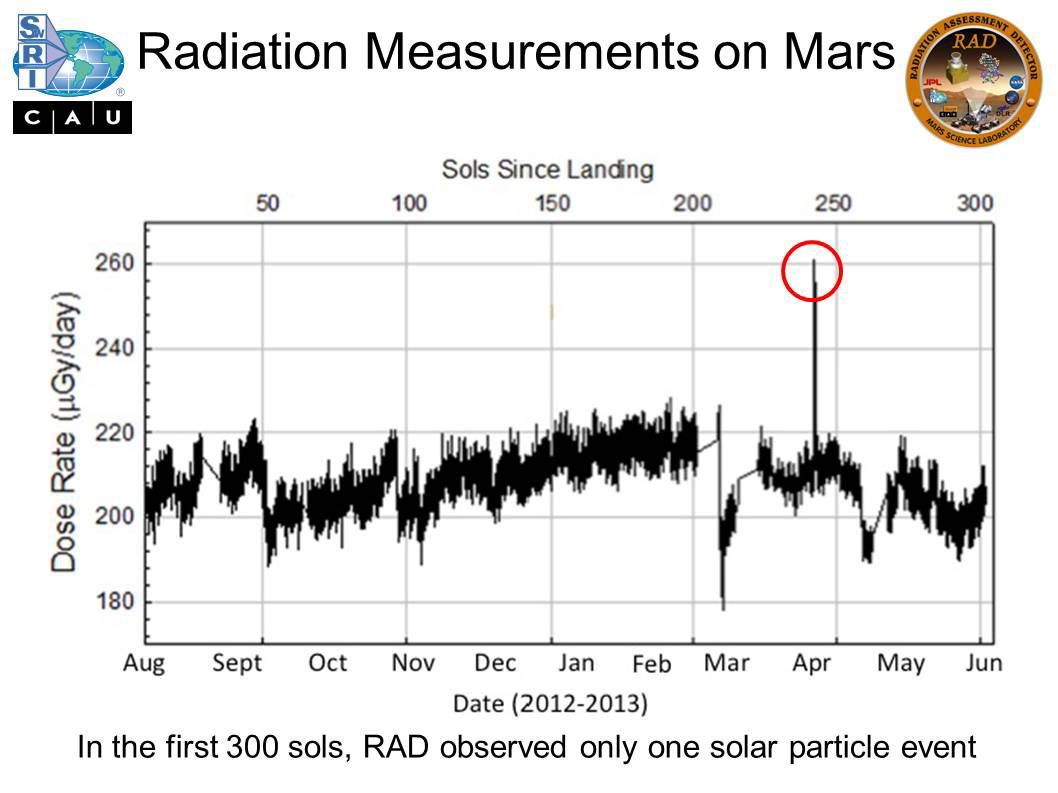

Radiation Measurements on Mars

The Radiation Assessment Detector (RAD) instrument on NASA’s Curiosity Mars rover monitors the natural radiation environment at the surface of Mars. It can see the radiation from two sources, galactic cosmic rays and solar energetic particles. This graph plots measurements made during the rover’s first 10 months on Mars. The vertical axis is in micrograys per day. Micrograys are unit of measurement for absorbed radiation dose. The horizontal axis is time, labelled on the bottom as months from August 2012 to June 2013 and on the top as the number of sols (Martian days) since landing.

The observations have been almost entirely due to galactic cosmic rays, which contribute a slowly varying dose rate of about 210 micrograys per day. Variations are due to day-to-night differences in the shielding provided by the atmosphere. Sudden drops in the radiation, so-called Forbush decreases, such as seen on sols 50, 97, 208 and 259, result from extra shielding provided by interplanetary coronal mass ejections driven by the sun. The longer-term increase and decrease peaking close to Sol 200 is driven by Martian seasonal effects.

Only one solar particle event has been observed by RAD on the surface of Mars, and it was rather weak. Researchers had expected to see more solar particle events, but for unknown reasons, the sun is currently much less active than during recent peaks in the solar-activity cycle. After the RAD measurements during Curiosity’s flight to Mars and on the surface of Mars, solar particle events are the big unknowns in predicting the radiation exposure for a human mission to Mars. If the instrument had been taking measurements on Mars during the comparable period of the solar-activity cycle about 11 years ago, it would probably have seen eight events in 300 sols, contributing an unknown but certainly significantly higher amount to the overall dose.

NASA’s Jet Propulsion Laboratory, Pasadena, Calif., manages the Mars Science Laboratory Project and the mission’s Curiosity rover for NASA’s Science Mission Directorate in Washington. The rover was designed and assembled at JPL, a division of the California Institute of Technology in Pasadena.

Credit: NASA/JPL-Caltech/SwRI